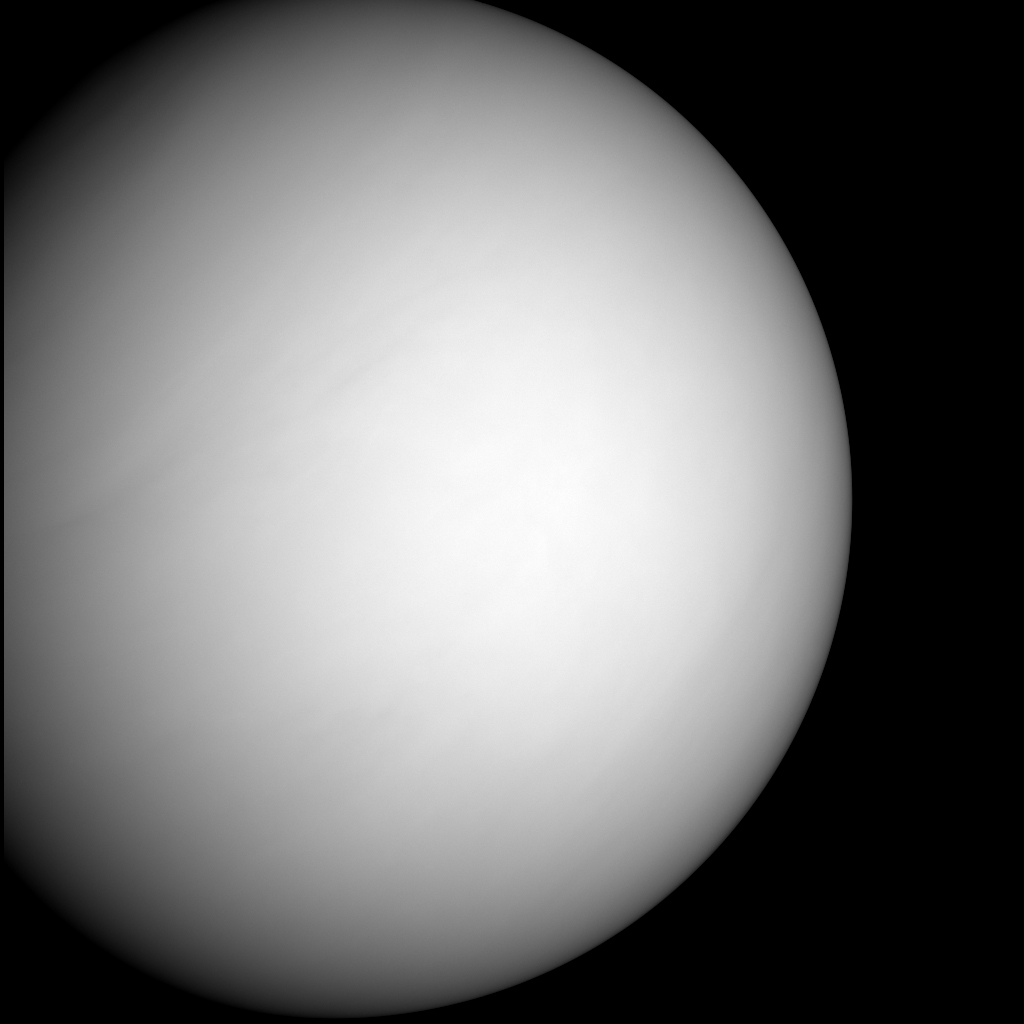

Approaching Venus Image #2

The MESSENGER spacecraft snapped a series of images as it approached Venus on June 5. The planet is enshrouded by a global layer of clouds that obscures its surface to the MESSENGER Dual Imaging System (MDIS) cameras.

This single frame is part of a color sequence taken to help the MESSENGER team calibrate the camera in preparation for the spacecraft’s first flyby of Mercury on January 14, 2008. Over the next several months the camera team will pore over the 614 images taken during this Venus encounter to ascertain color sensitivity and other optical properties of the instrument. These tasks address two key goals for the camera at Mercury: understanding surface color variations and their relation to compositional variations in the crust, and ensuring accurate cartographic placement of features on Mercury’s surface.

Preliminary analysis of the Venus flyby images indicates that the cameras are healthy and will be ready for next January’s close encounter with Mercury.

These images are from MESSENGER, a NASA Discovery mission to conduct the first orbital study of the innermost planet, Mercury. For information regarding the use of images, see the MESSENGER image use policy.

Credit: NASA/Johns Hopkins University Applied Physics Laboratory/Carnegie Institution of Washington